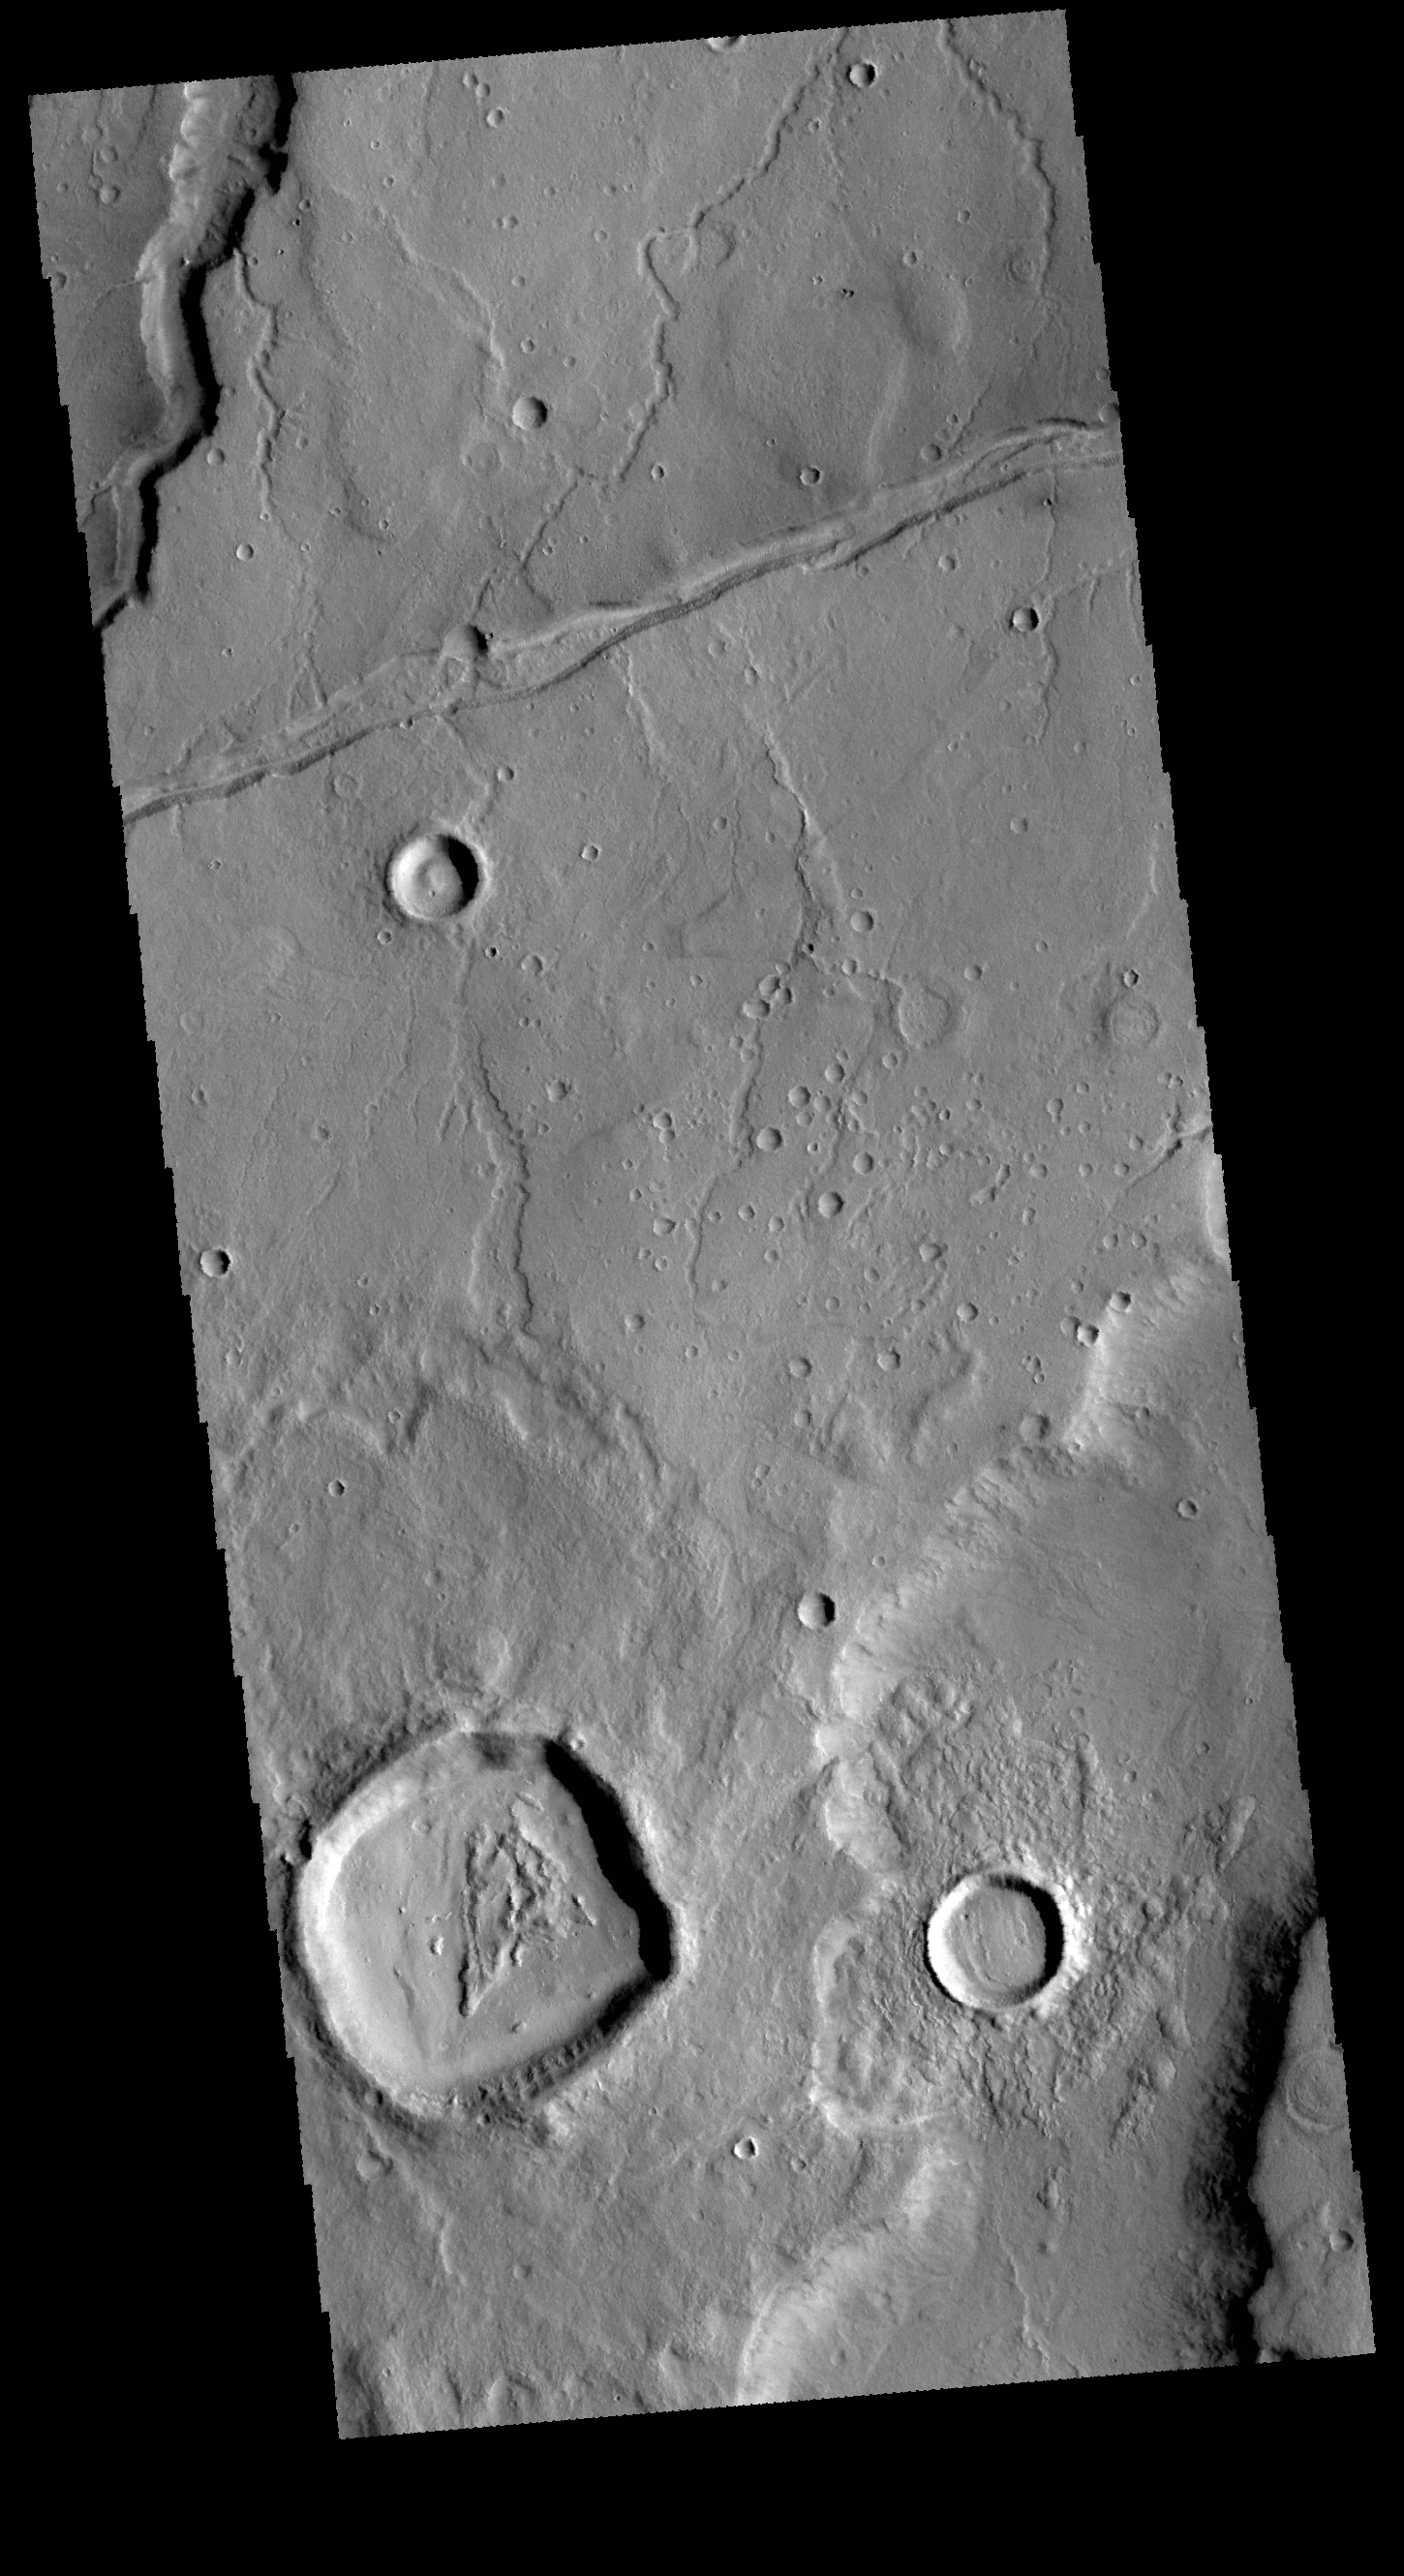

Tempe Terra

Today’s VIS image shows part of Tempe Terra. Both channels and graben are visible in this image.

Credit: NASA/JPL-Caltech/ASU